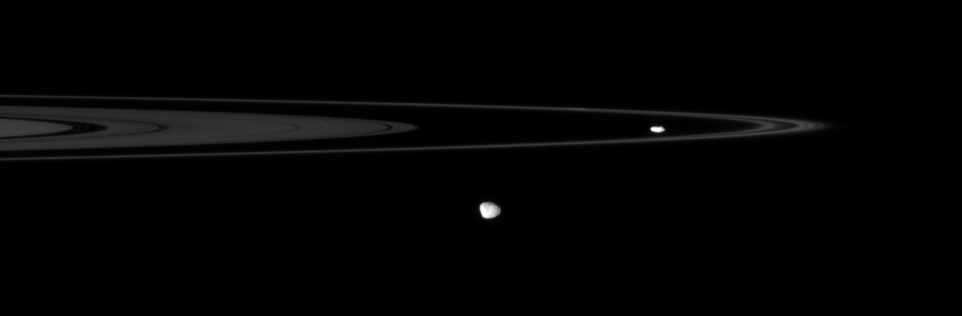

On Their Rounds

The Cassini spacecraft spies two of the small, irregular moons that patrol the outer edges of Saturn’s main rings.

Prometheus (102 kilometers, or 63 miles across) hugs the interior of the F ring right of center, while Janus (181 kilometers, or 113 miles across) hangs in the foreground below center. Hints of craters can be seen on Janus.

This view looks toward the unilluminated side of the rings from less than a degree above the ringplane.

The image was taken in visible light with the Cassini spacecraft narrow-angle camera on June 14, 2007 at a distance of approximately 1.6 million kilometers (1 million miles) from Saturn. Image scale is about 10 kilometers (6 miles) per pixel.

The Cassini-Huygens mission is a cooperative project of NASA, the European Space Agency and the Italian Space Agency. The Jet Propulsion Laboratory, a division of the California Institute of Technology in Pasadena, manages the mission for NASA’s Science Mission Directorate, Washington, D.C. The Cassini orbiter and its two onboard cameras were designed, developed and assembled at JPL. The imaging operations center is based at the Space Science Institute in Boulder, Colo.

Credit: NASA/JPL/Space Science Institute